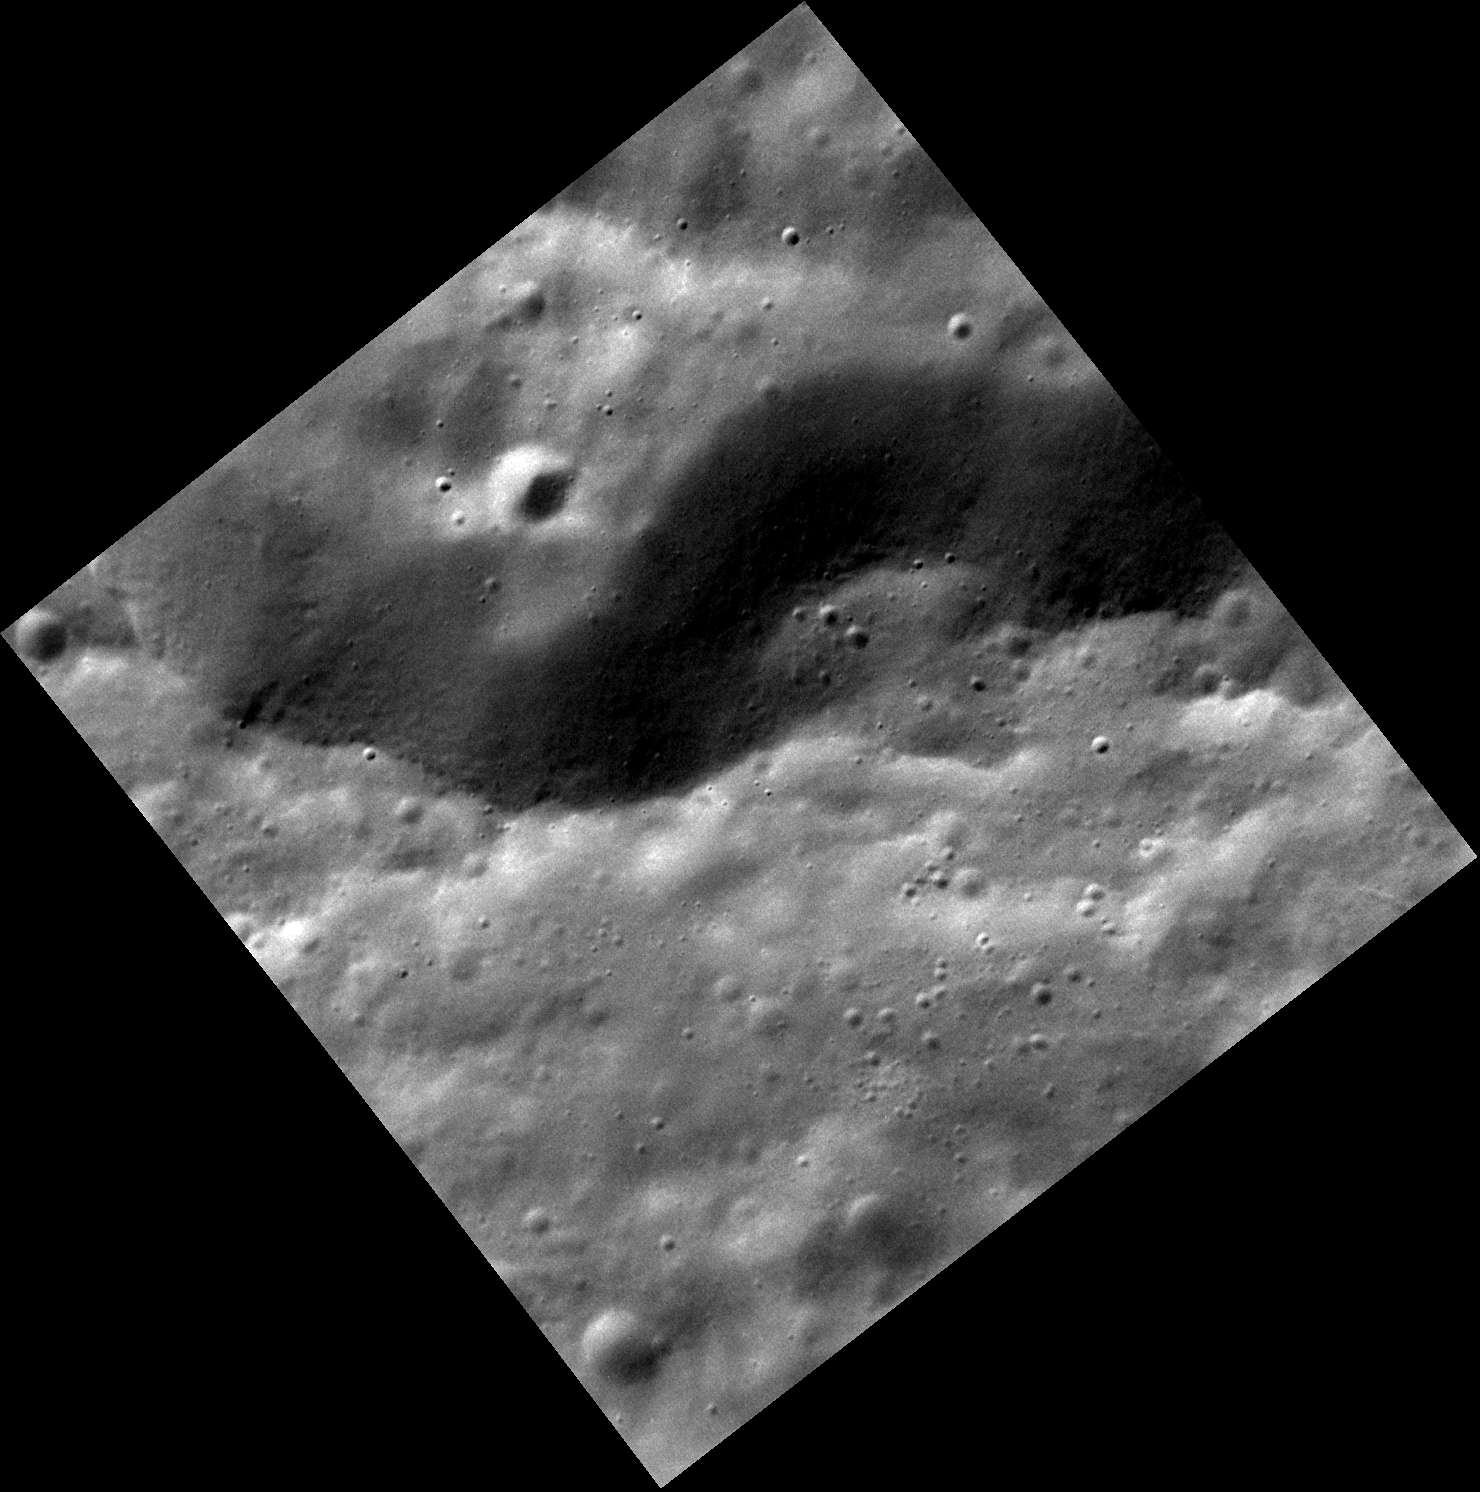

The Southern Wall of Stravinsky

The structure running across the center of this image is the southern wall of the 190-kilometer diameter crater Stravinsky. Numerous small craters pepper the scene. One small crater in particular, near the westernmost extent of the image, appears to have some darker material streaming down the wall. That small crater is approximately 170 meters in diameter, which is slightly less than the length of two football fields.

This image was acquired as a high-resolution targeted observation. Targeted observations are images of a small area on Mercury’s surface at resolutions much higher than the 200-meter/pixel morphology base map. It is not possible to cover all of Mercury’s surface at this high resolution, but typically several areas of high scientific interest are imaged in this mode each week.

Date acquired: April 02, 2012
Image Mission Elapsed Time (MET): 241837210
Image ID: 1594982
Instrument: Narrow Angle Camera (NAC) of the Mercury Dual Imaging System (MDIS)
Center Latitude: 50.29°
Center Longitude: 281.2° E
Resolution: 20 meters/pixel
Scale: An edge of this image is approximately 22 kilometers (14 miles) long.
Incidence Angle: 56.9°
Emission Angle: 19.6°
Phase Angle: 76.6°

The MESSENGER spacecraft is the first ever to orbit the planet Mercury, and the spacecraft’s seven scientific instruments and radio science investigation are unraveling the history and evolution of the Solar System’s innermost planet. Visit the Why Mercury? section of this website to learn more about the key science questions that the MESSENGER mission is addressing. During the one-year primary mission, MDIS acquired 88,746 images and extensive other data sets. MESSENGER is now in a year-long extended mission, during which plans call for the acquisition of more than 80,000 additional images to support MESSENGER’s science goals.

These images are from MESSENGER, a NASA Discovery mission to conduct the first orbital study of the innermost planet, Mercury. For information regarding the use of images, see the MESSENGER image use policy.

Credit: NASA/Johns Hopkins University Applied Physics Laboratory/Carnegie Institution of Washington